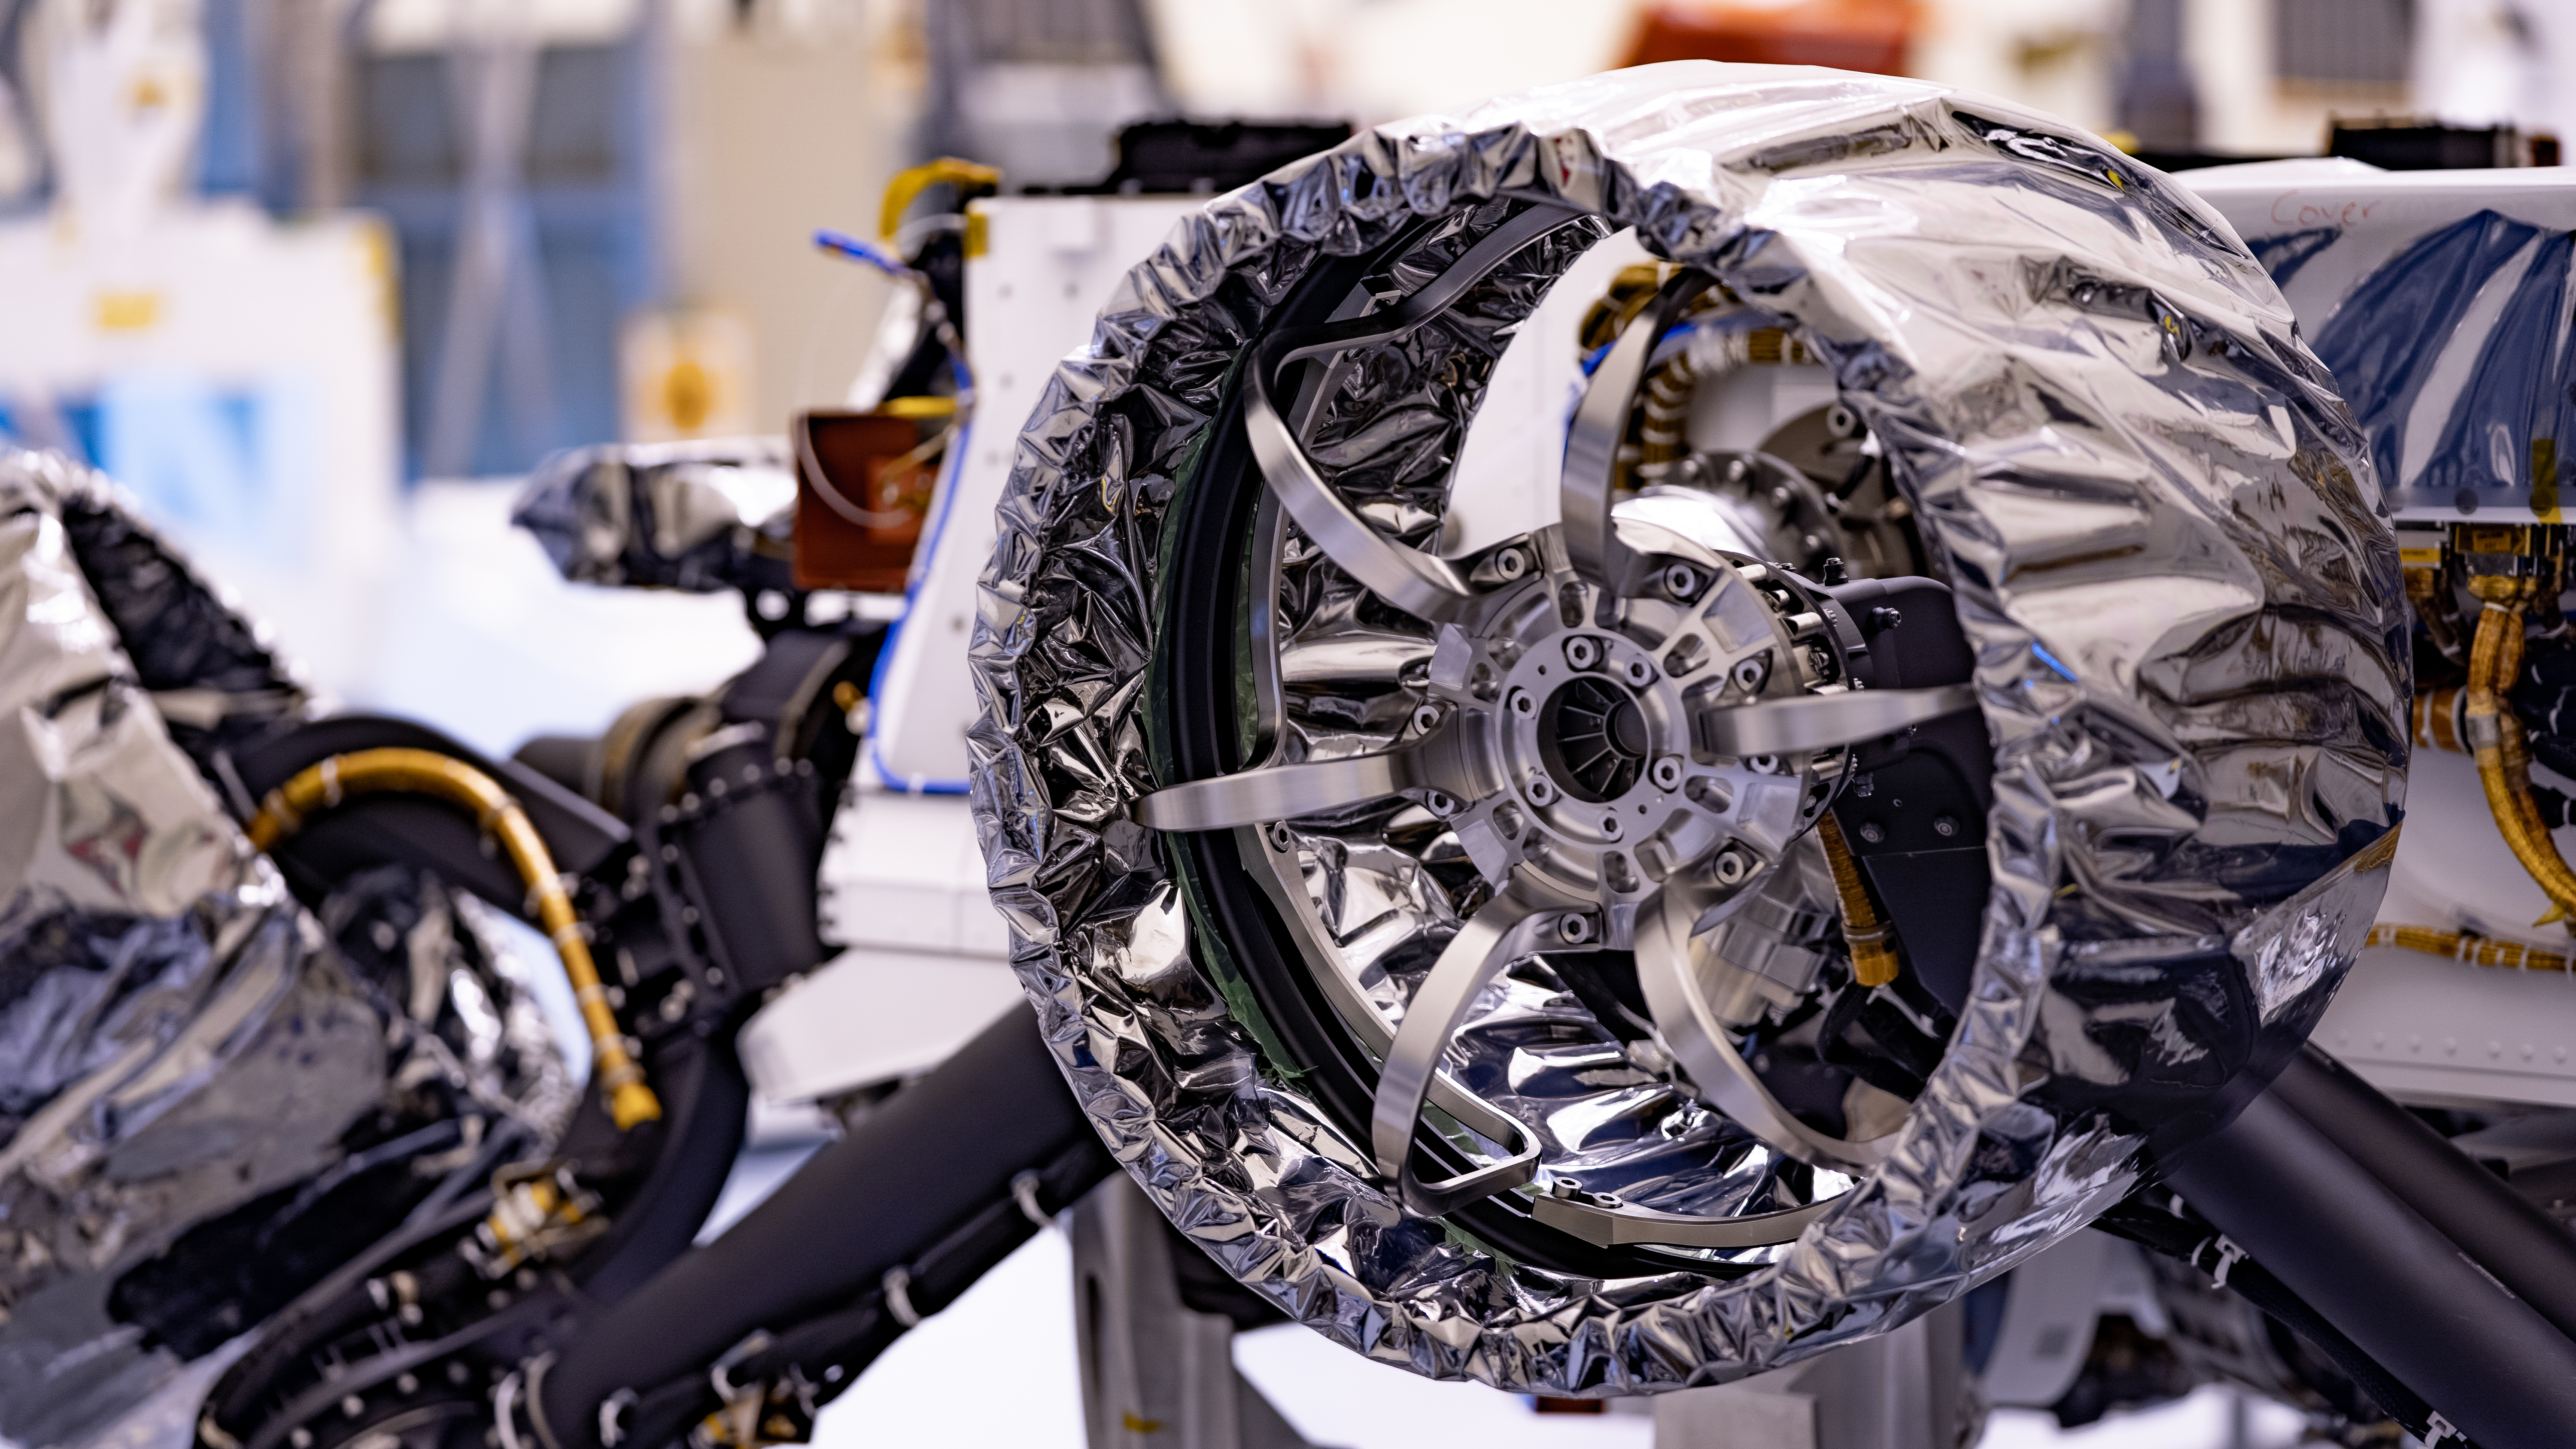

Gift Wrapped Mars Wheel

This wheel, and five others just like it, is headed to Mars on NASA’s Perseverance rover; the launch window opens July 17, 2020. Wrapped in a protective antistatic foil that will be removed before launch, the wheel is 20.7 inches (52.6 centimeters) in diameter and machined from a solid block of aluminum; the spokes are titanium. The image was taken on March 30, 2020, at a payload processing facility at NASA’s Kennedy Space Center in Florida.

Credit: NASA/JPL-Caltech